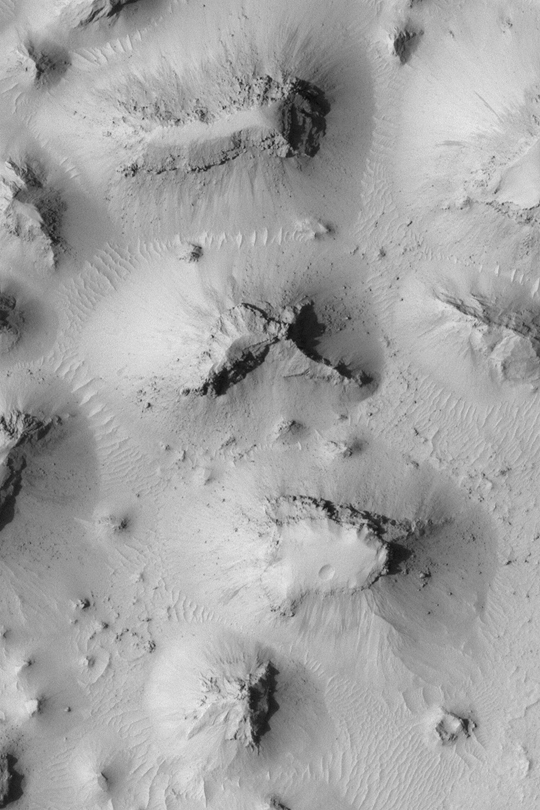

Buttes South of Cerberus

MGS MOC Release No. MOC2-340, 24 April 2003

This Mars Global Surveyor (MGS) Mars Orbiter Camera (MOC) image shows rocky, dust-mantled buttes in a terrain similar to the Monument Valley of Utah/Arizona, located southwest of the Cerberus region. Boulders the size of large houses have tumbled down into the valleys between the buttes. The picture covers an area about 1.5 km (just under 1 mi) wide near 3.3°N, 212.4°W. Sunlight illuminates the scene from the left.

Credit: NASA/JPL/Malin Space Science Systems